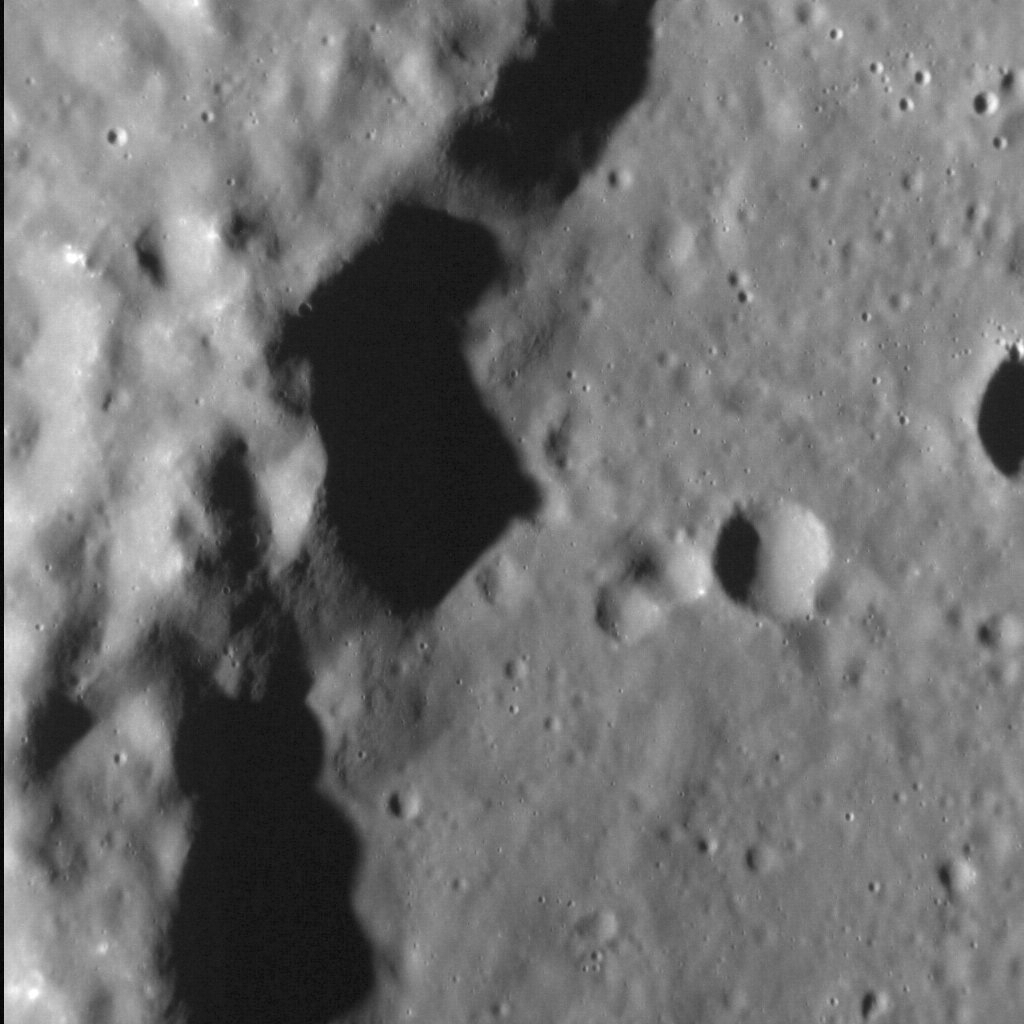

Terrace View

Wall terraces are landforms common to impact craters and basins across Mercury. The fault-bound cliff in this image forms part of the wall of an unnamed peak-ring basin (which also hosts hollows). The low-angle lighting in the scene creates dramatic shadows at the base of the rim terrace, which is almost 1.5 km (1 mi.) high.

This image was acquired as a high-resolution targeted observation. Targeted observations are images of a small area on Mercury’s surface at resolutions much higher than the 200-meter/pixel morphology base map. It is not possible to cover all of Mercury’s surface at this high resolution, but typically several areas of high scientific interest are imaged in this mode each week.

Date acquired: February 13, 2013
Image Mission Elapsed Time (MET): 3038847
Image ID: 3509826
Instrument: Narrow Angle Camera (NAC) of the Mercury Dual Imaging System (MDIS)
Center Latitude: 42.20°
Center Longitude: 292.10° E
Resolution: 22 meters/pixel
Scale: The field of view in this image is approximately 20 km (12 mi.) across
Incidence Angle: 73.6°
Emission Angle: 9.8°
Phase Angle: 63.8°
(North is down in this image.)

The MESSENGER spacecraft is the first ever to orbit the planet Mercury, and the spacecraft’s seven scientific instruments and radio science investigation are unraveling the history and evolution of the Solar System’s innermost planet. MESSENGER acquired over 150,000 images and extensive other data sets. MESSENGER is capable of continuing orbital operations until early 2015.

For information regarding the use of images, see the MESSENGER image use policy.

Credit: NASA/Johns Hopkins University Applied Physics Laboratory/Carnegie Institution of Washington